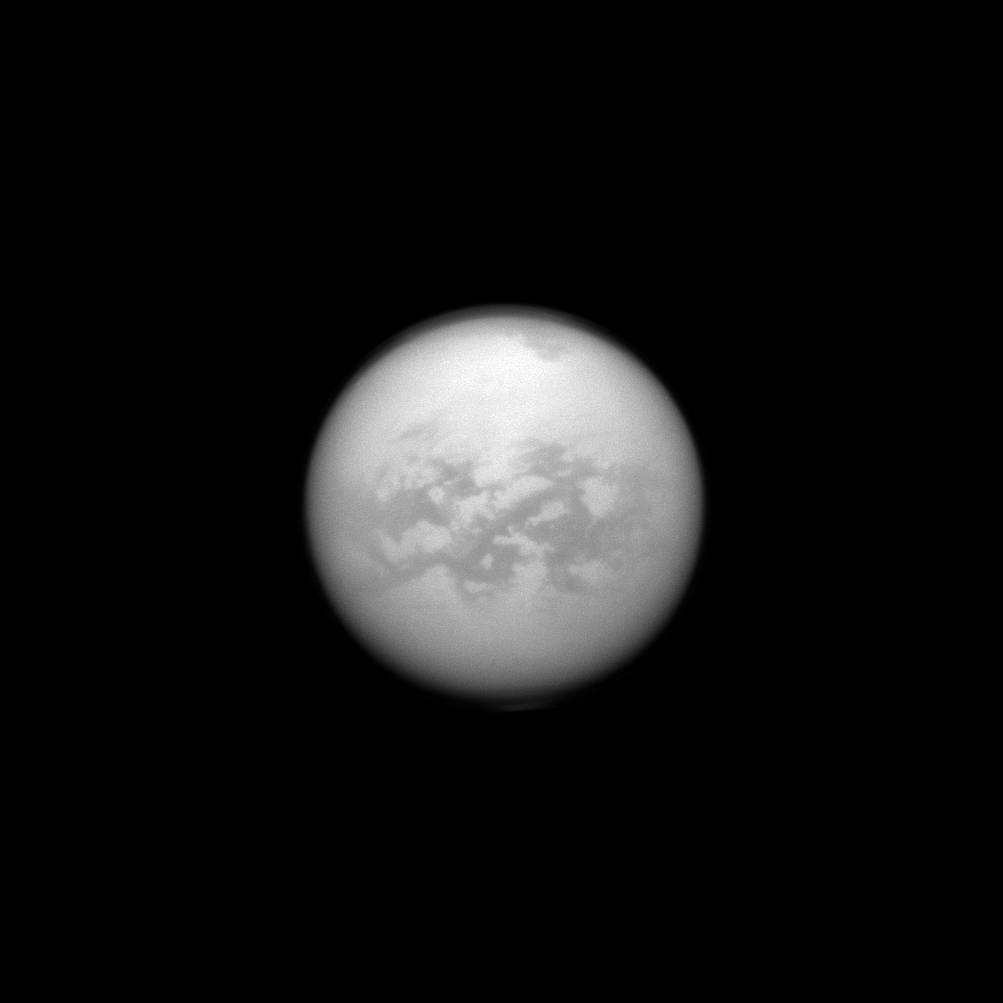

Senkyo Through the Clouds

The Cassini spacecraft once again dons its special infrared glasses to peer through Titan’s haze and monitor its surface. Here, Cassini has recaptured the equatorial region dubbed “Senkyo.” The dark features are believed to be vast dunes of hydrocarbon particles that precipitated out of Titan’s atmosphere.

Titan, Saturn’s largest moon, is 3,200 miles (5,150 kilometers) across. For more on Senkyo, see PIA08231.

This view looks toward Saturn-facing hemisphere of Titan. North on Titan is up and rotated 4 degrees to the left. The image was taken with the Cassini spacecraft narrow-angle camera on June 16, 2013 using a spectral filter sensitive to wavelengths of near-infrared light centered at 938 nanometers.

The Cassini-Huygens mission is a cooperative project of NASA, the European Space Agency and the Italian Space Agency. The Jet Propulsion Laboratory, a division of the California Institute of Technology in Pasadena, manages the mission for NASA’s Science Mission Directorate, Washington, D.C. The Cassini orbiter and its two onboard cameras were designed, developed and assembled at JPL. The imaging operations center is based at the Space Science Institute in Boulder, Colo.

Credit: NASA/JPL-Caltech/Space Science Institute